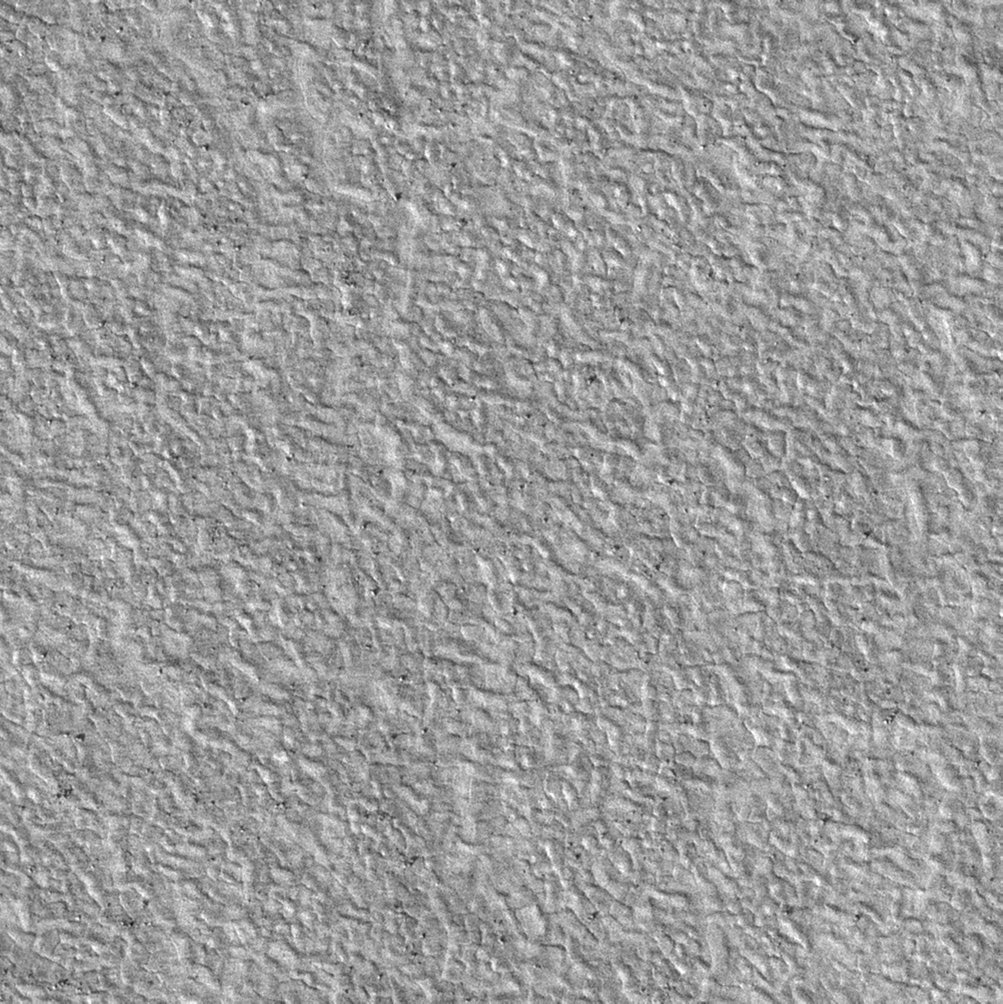

Sweet Spot for Landing on Mars

This view shows scattered rocks and a polygonal ground texture within the “sweet spot” of the planned landing area for NASA’s Phoenix Mars Lander.

This is a subframe, covering a patch of ground about 250 meters (820 feet) across, from a larger image taken by the High Resolution Imaging Science Experiment (HiRISE) camera on NASA’s Mars Reconnaissance Orbiter on Jan. 1, 2007. The full image, catalogued as HiRISE image PSP_002170_2485, is centered at latitude 68.3 degrees north latitude, 232.9 degrees east longitude.

NASA’s Jet Propulsion Laboratory, a division of the California Institute of Technology in Pasadena, manages the Mars Reconnaissance Orbiter for NASA’s Science Mission Directorate, Washington. Lockheed Martin Space Systems, Denver, is the prime contractor for the project and built the spacecraft. The High Resolution Imaging Science Experiment is operated by the University of Arizona, Tucson, and the instrument was built by Ball Aerospace and Technology Corp., Boulder, Colo.

Photojournal Note: As planned, the Phoenix lander, which landed May 25, 2008 23:53 UTC, ended communications in November 2008, about six months after landing, when its solar panels ceased operating in the dark Martian winter.

Credit: NASA/JPL-Caltech/Univ. of Arizona